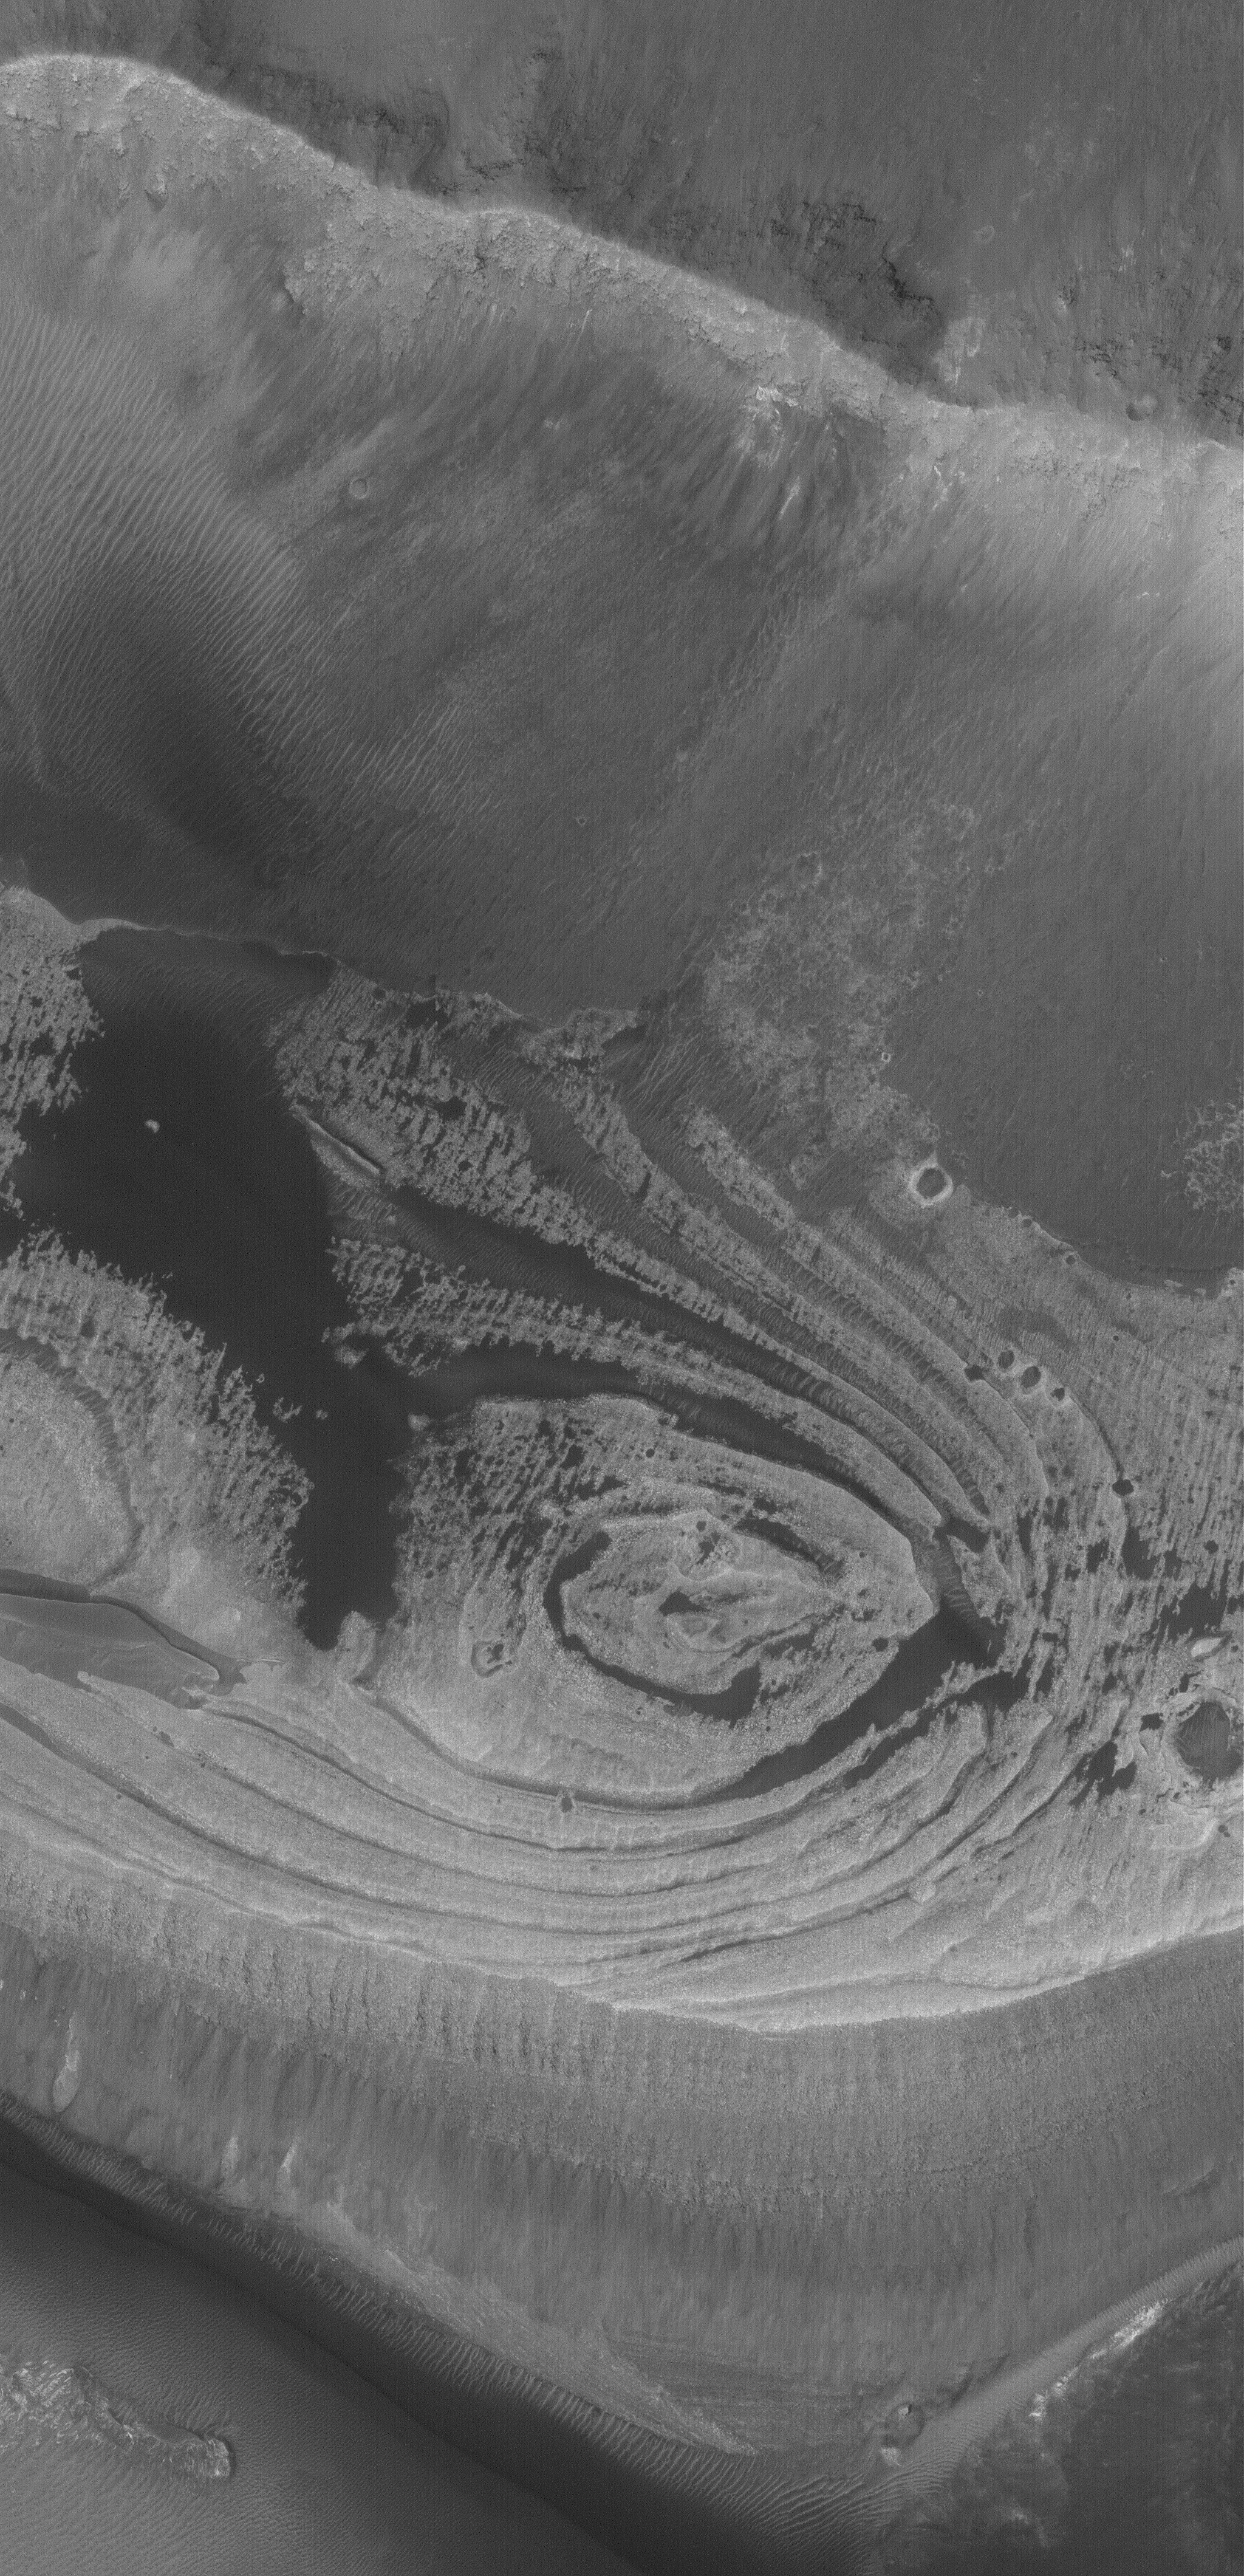

East Candor’s Rocks

27 August 2005
This Mars Global Surveyor (MGS) Mars Orbiter Camera (MOC) image shows light-toned, layered rock outcrops found in eastern Candor Chasma, part of the vast Valles Marineris trough system. Rocks such as these have been known to occur in the Valles Marineris since the 1971-1972 Mariner 9 mission. Whether they formed in rock that was exposed by the opening (by faulting) of the Candor Chasma trough, or formed in the trough after it was formed, is a matter of on-going debate and discussion within the Mars science community.

Location near: 6.3°S, 69.3°W
Image width: width: ~3 km (~1.9 mi)
Illumination from: lower left
Season: Southern Spring

Credit: NASA/JPL/Malin Space Science Systems